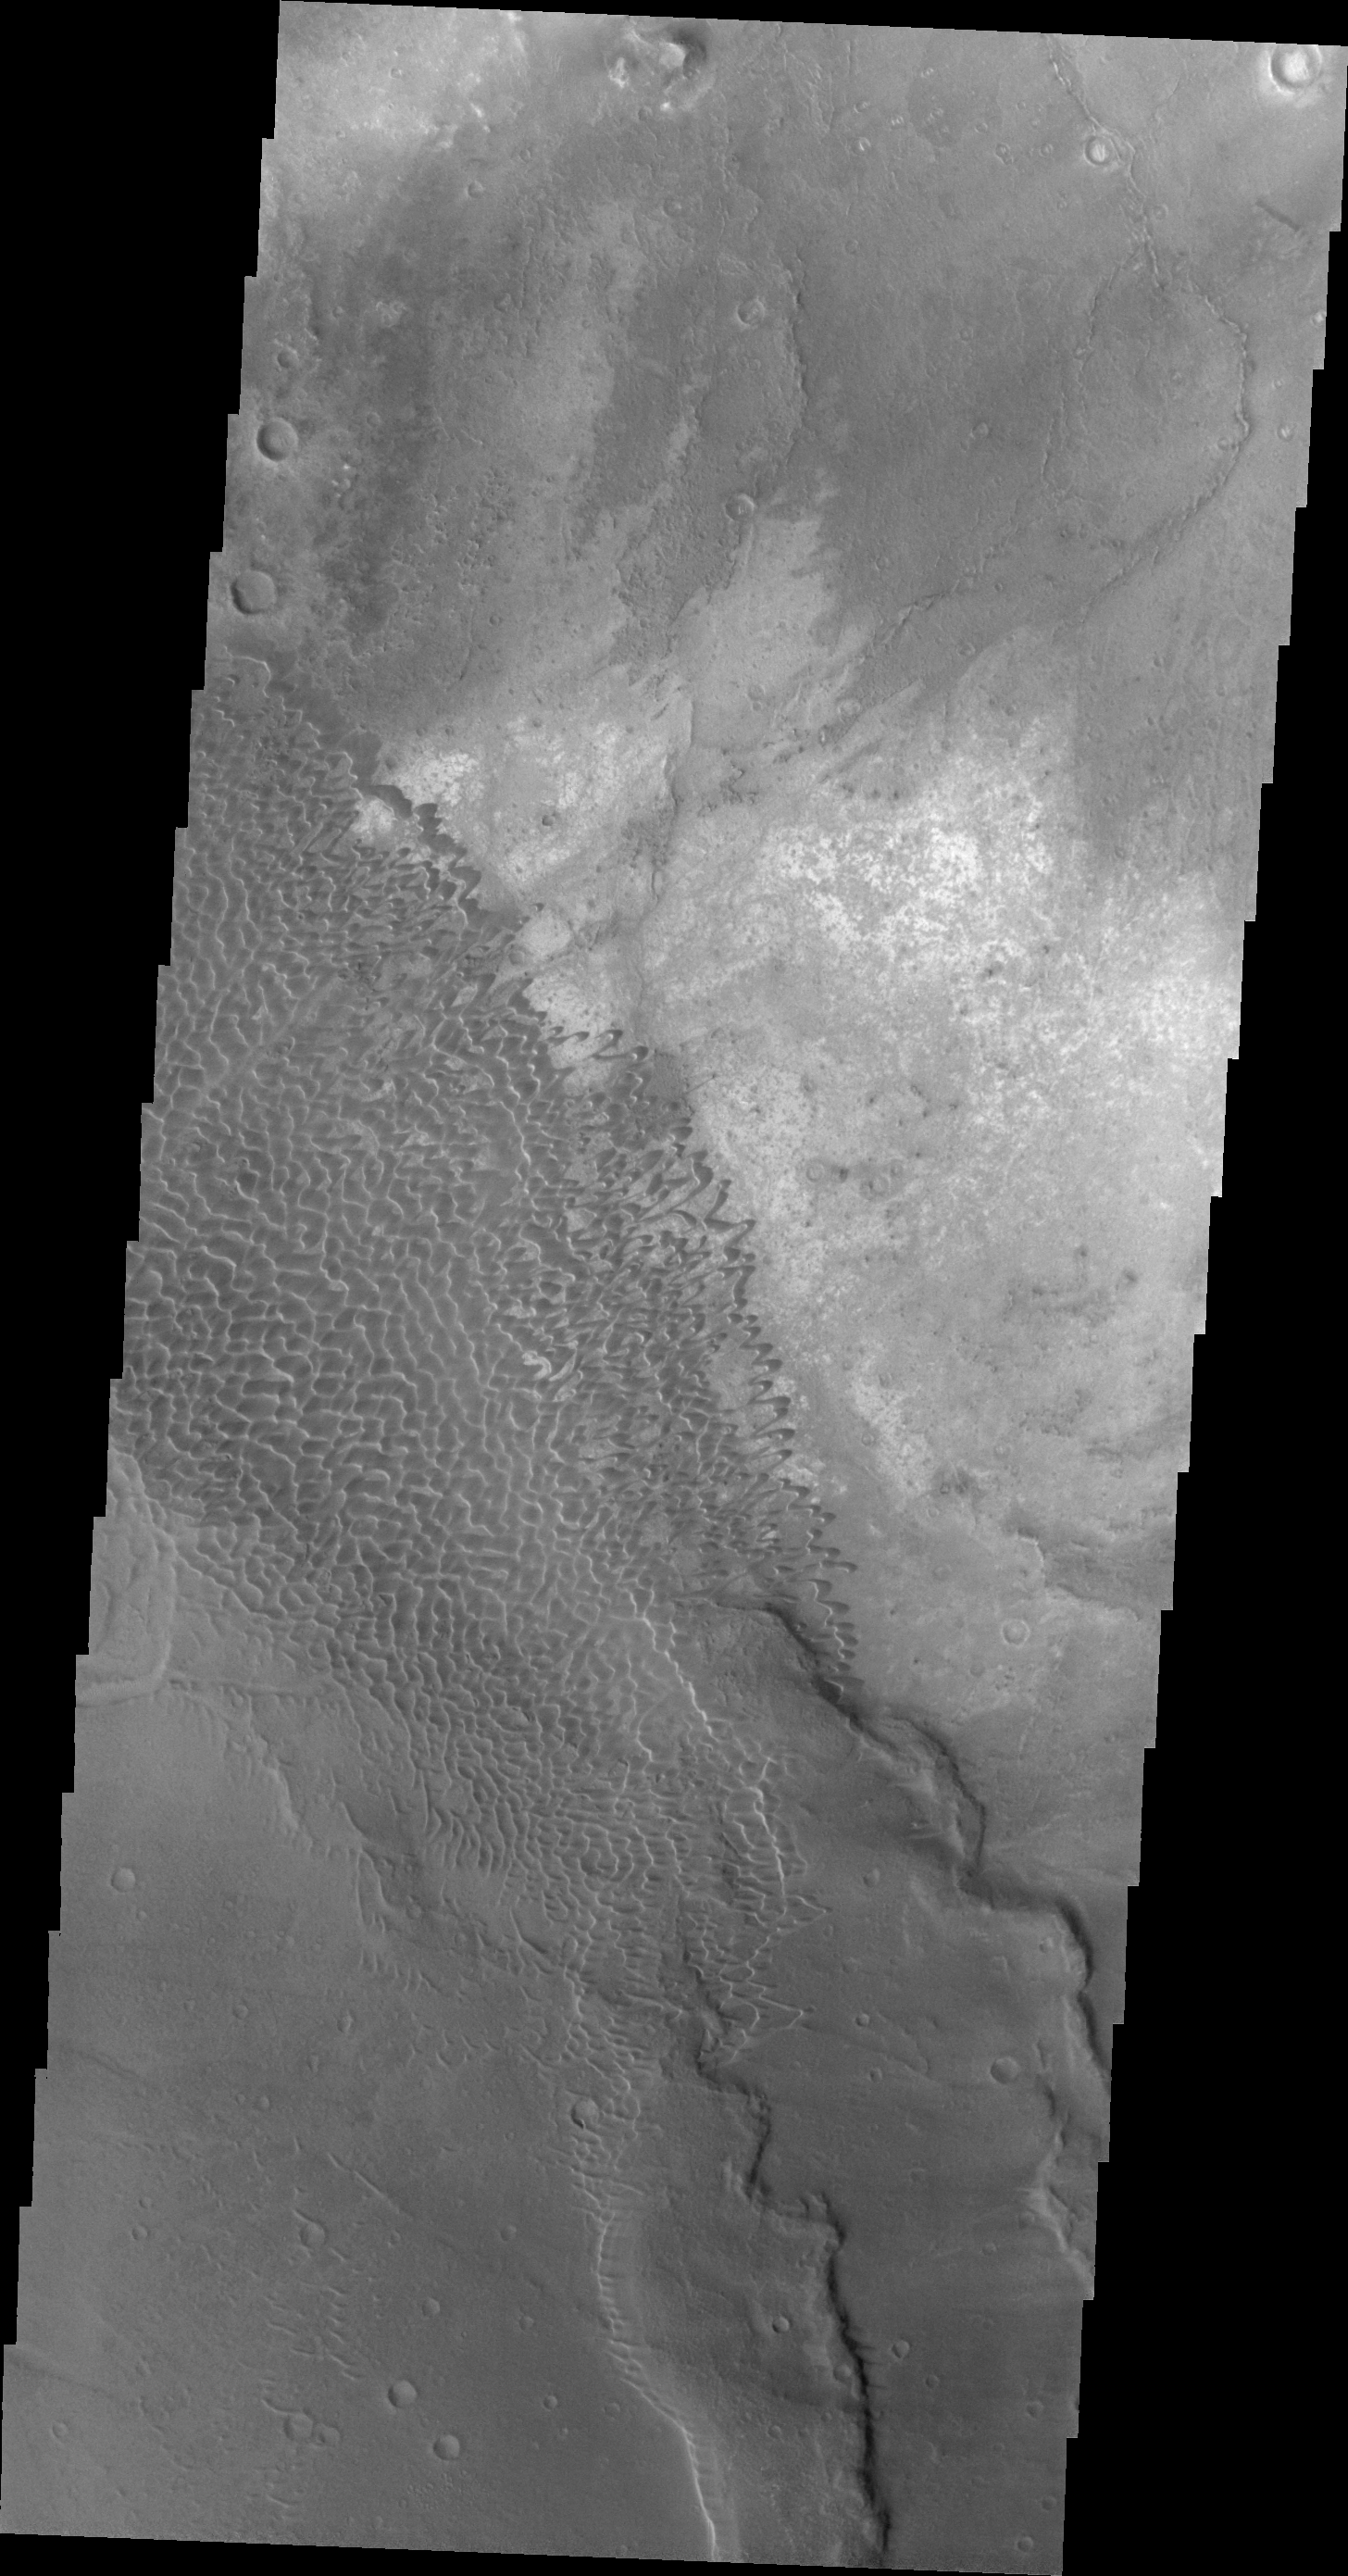

Dune Field in Nili Patera

This VIS image shows the dune field in Nili Patera.

Image information: VIS instrument. Latitude 8.7N, Longitude 67.4E. 21 meter/pixel resolution.

Please see the THEMIS Data Citation Note for details on crediting THEMIS images.

Note: this THEMIS visual image has not been radiometrically nor geometrically calibrated for this preliminary release. An empirical correction has been performed to remove instrumental effects. A linear shift has been applied in the cross-track and down-track direction to approximate spacecraft and planetary motion. Fully calibrated and geometrically projected images will be released through the Planetary Data System in accordance with Project policies at a later time.

NASA’s Jet Propulsion Laboratory manages the 2001 Mars Odyssey mission for NASA’s Office of Space Science, Washington, D.C. The Thermal Emission Imaging System (THEMIS) was developed by Arizona State University, Tempe, in collaboration with Raytheon Santa Barbara Remote Sensing. The THEMIS investigation is led by Dr. Philip Christensen at Arizona State University. Lockheed Martin Astronautics, Denver, is the prime contractor for the Odyssey project, and developed and built the orbiter. Mission operations are conducted jointly from Lockheed Martin and from JPL, a division of the California Institute of Technology in Pasadena.

Credit: NASA/JPL/ASU